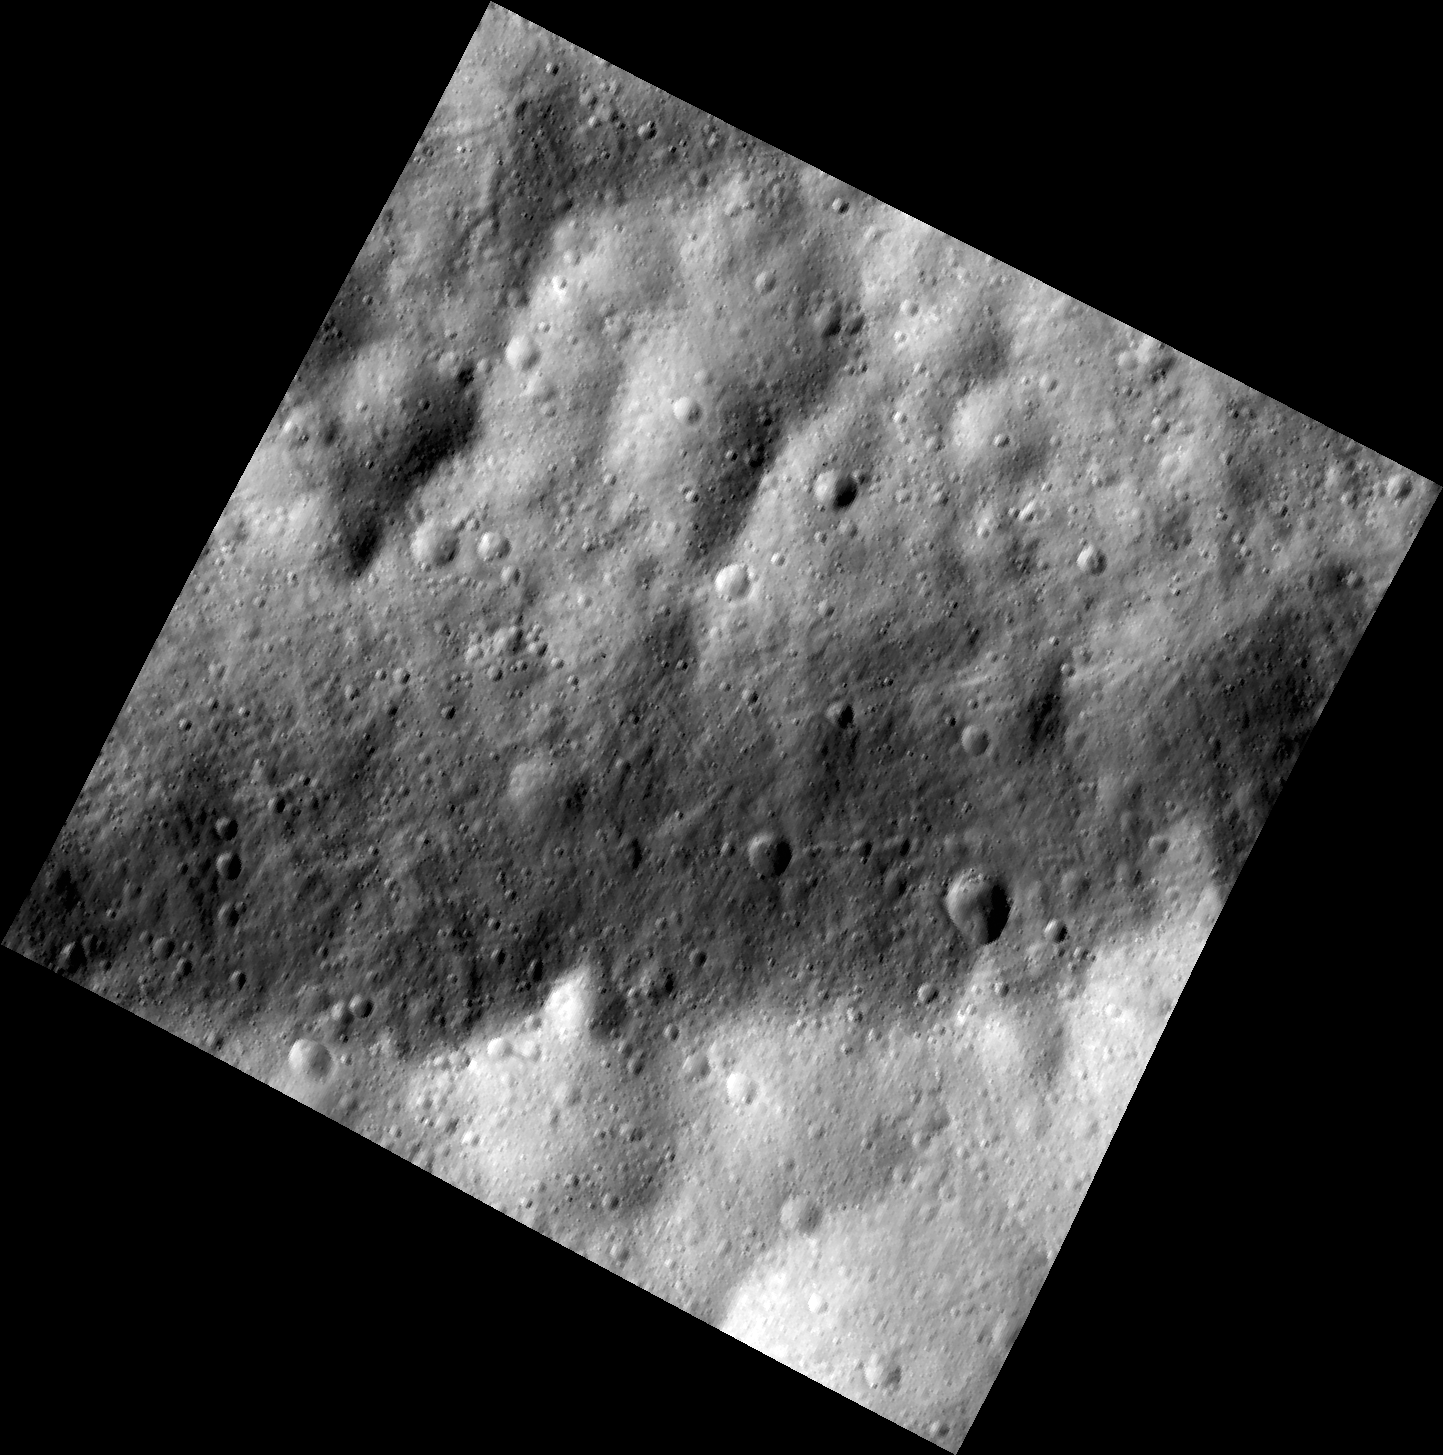

Trough in Dark and Bright on Vesta

This image, one of the first obtained by NASA’s Dawn spacecraft in its low altitude mapping orbit, shows a part of one of the troughs at the equator of the giant asteroid Vesta. In the image, the floor of one of the equatorial troughs appears as the brighter deposit at the bottom of this image, contrasted against the darker band of the trough edge.

The image was taken on Dec. 13, 2011, by Dawn’s framing camera. The image is centered around minus 6 degrees latitude and 60 degrees longitude. It was obtained at an altitude of 115 miles (185 kilometers). The image covers an area 11 miles by 11 miles (18 kilometers by 18 kilometers).

The Dawn mission to Vesta and Ceres is managed by NASA’s Jet Propulsion Laboratory, a division of the California Institute of Technology in Pasadena, for NASA’s Science Mission Directorate, Washington. UCLA is responsible for overall Dawn mission science. The Dawn framing cameras have been developed and built under the leadership of the Max Planck Institute for Solar System Research, Katlenburg-Lindau, Germany, with significant contributions by DLR German Aerospace Center, Institute of Planetary Research, Berlin, and in coordination with the Institute of Computer and Communication Network Engineering, Braunschweig. The framing camera project is funded by the Max Planck Society, DLR, and NASA/JPL.

Credit: NASA/JPL-Caltech/UCLA/MPS/DLR/IDA